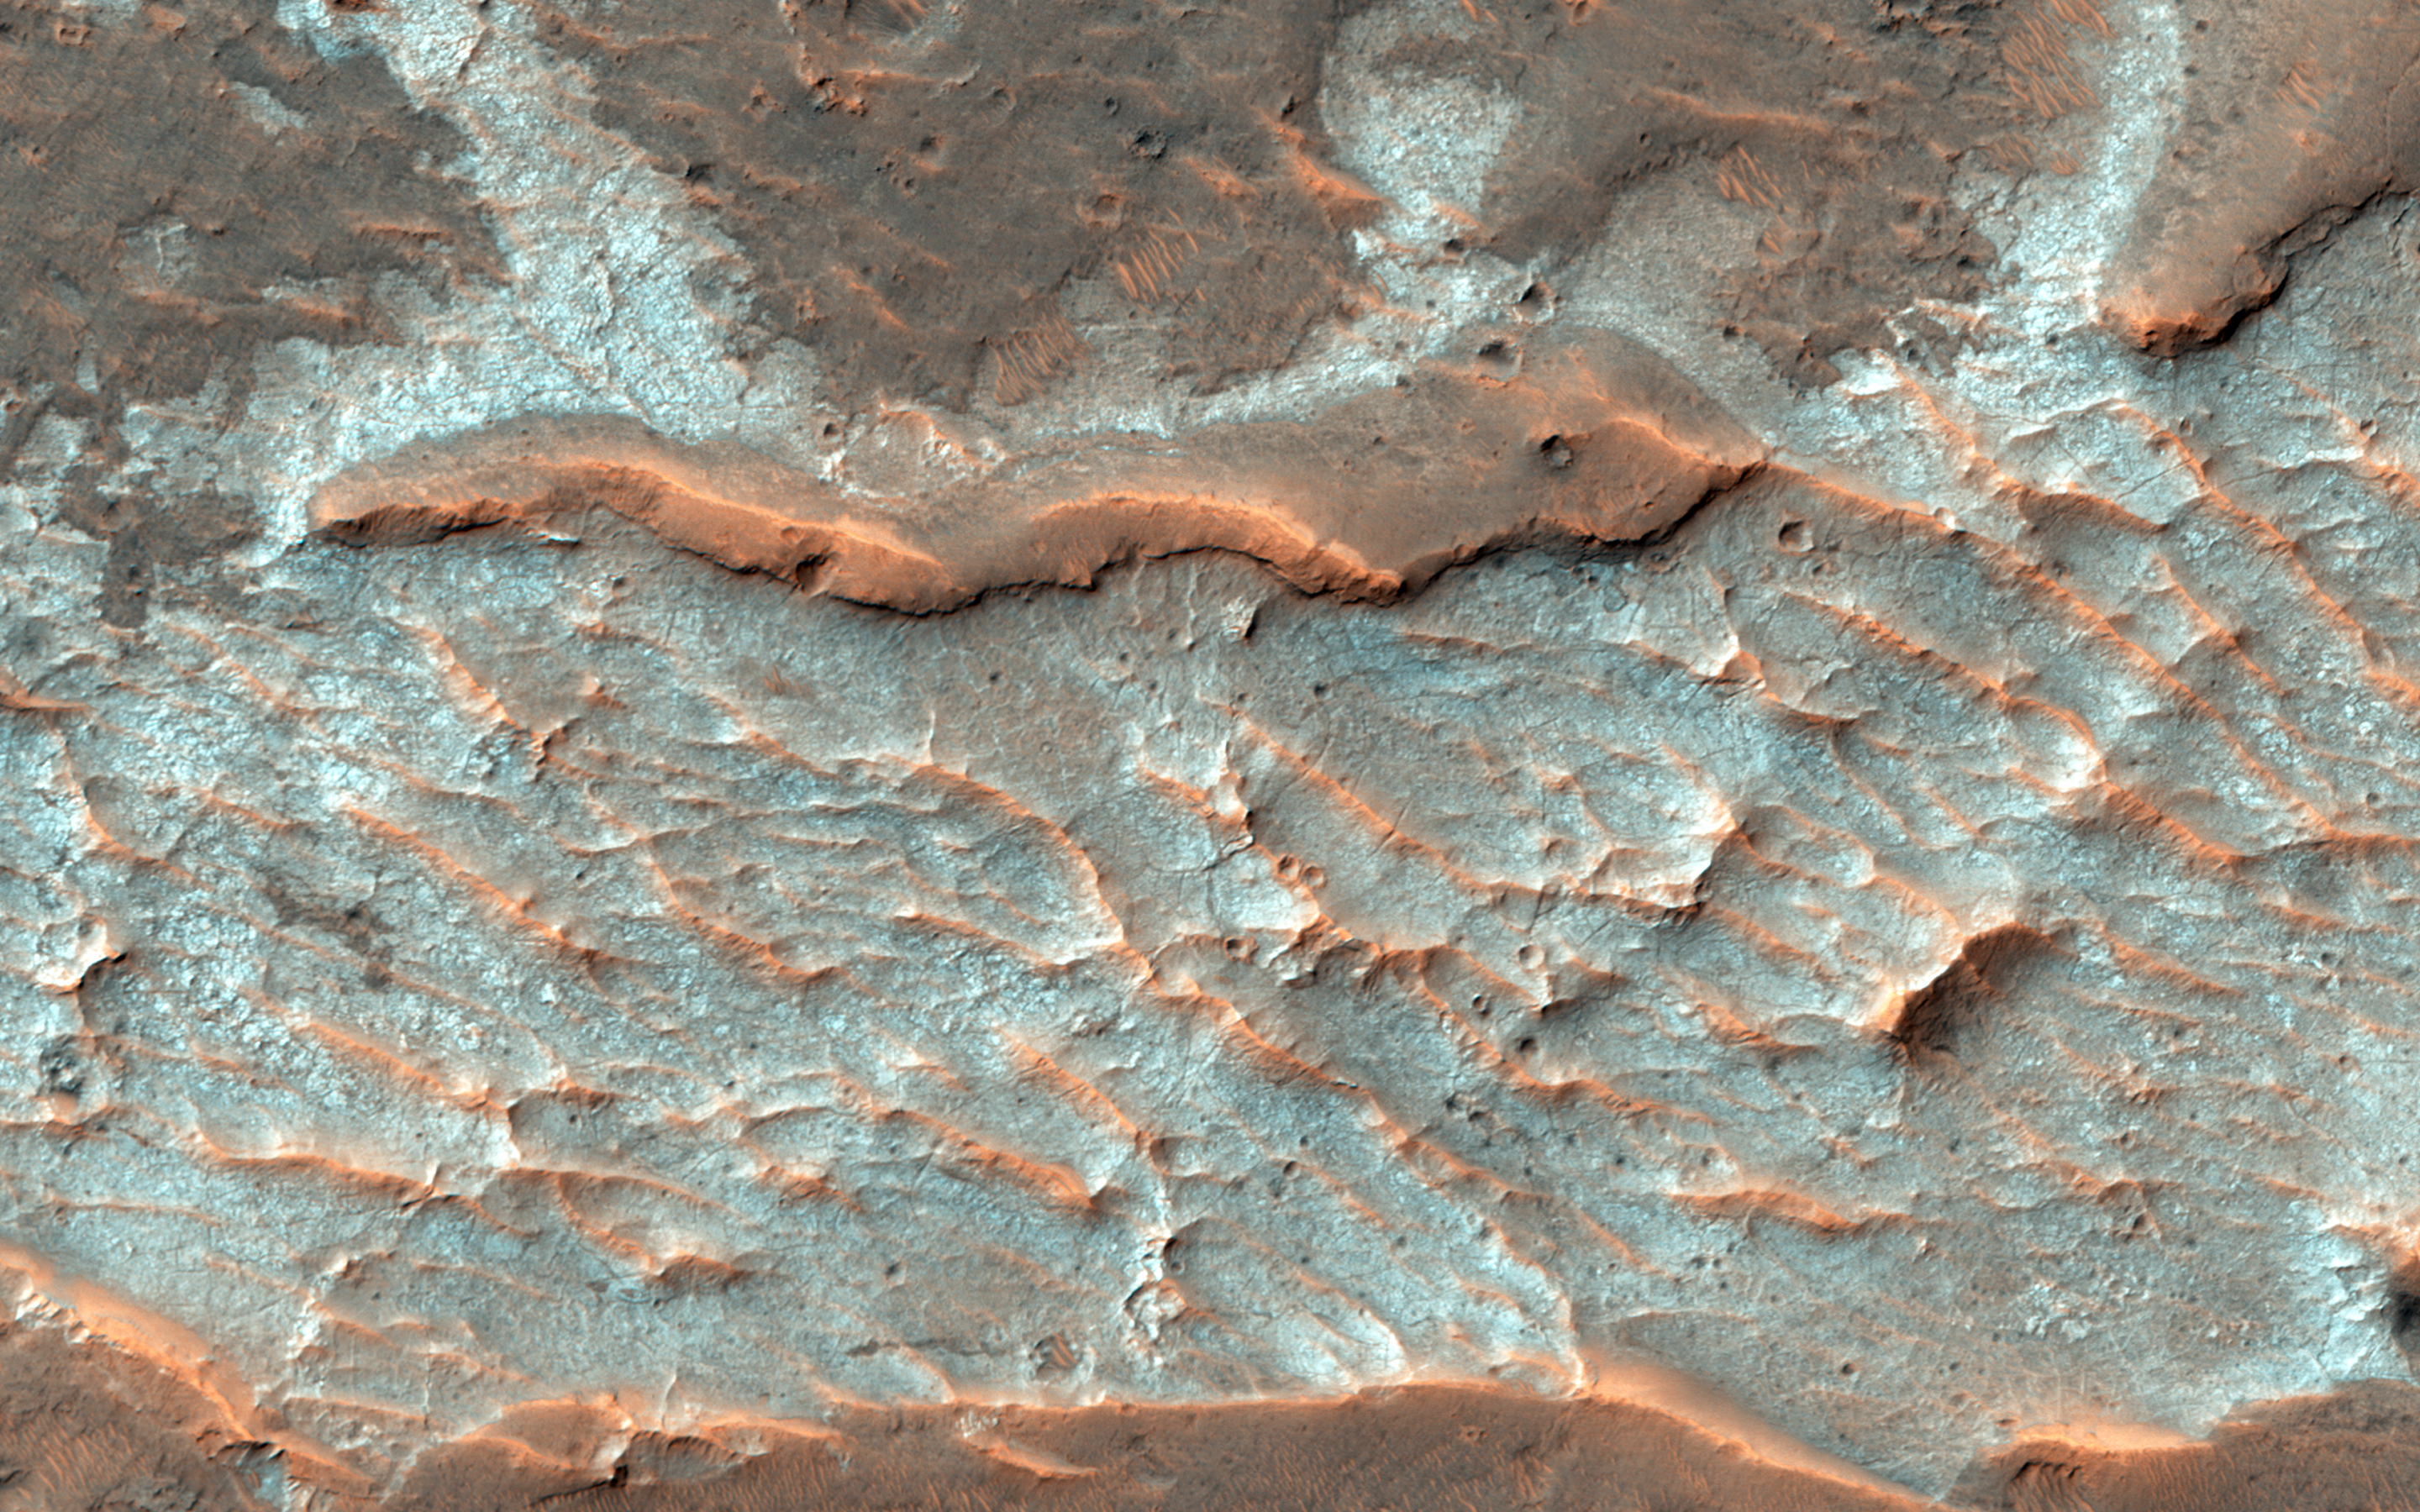

Old Salt

What is that “purplish” colored stuff (in HiRISE IRB color) with the polygonal fractures in this observation? Scientists think it contains chlorides, like sodium chloride or table salt, or maybe chloride of calcium or magnesium.

These salts can be deposited during the evaporation or water in lakes or playas. These deposits are billions of years old, so it is truly old salt, not a fish tale.

This is a stereo pair with PSP_008780_1735.

The University of Arizona, Tucson, operates HiRISE, which was built by Ball Aerospace & Technologies Corp., Boulder, Colo. NASA’s Jet Propulsion Laboratory, a division of the California Institute of Technology in Pasadena, manages the Mars Reconnaissance Orbiter Project for NASA’s Science Mission Directorate, Washington.

Credit: NASA/JPL-Caltech/Univ. of Arizona